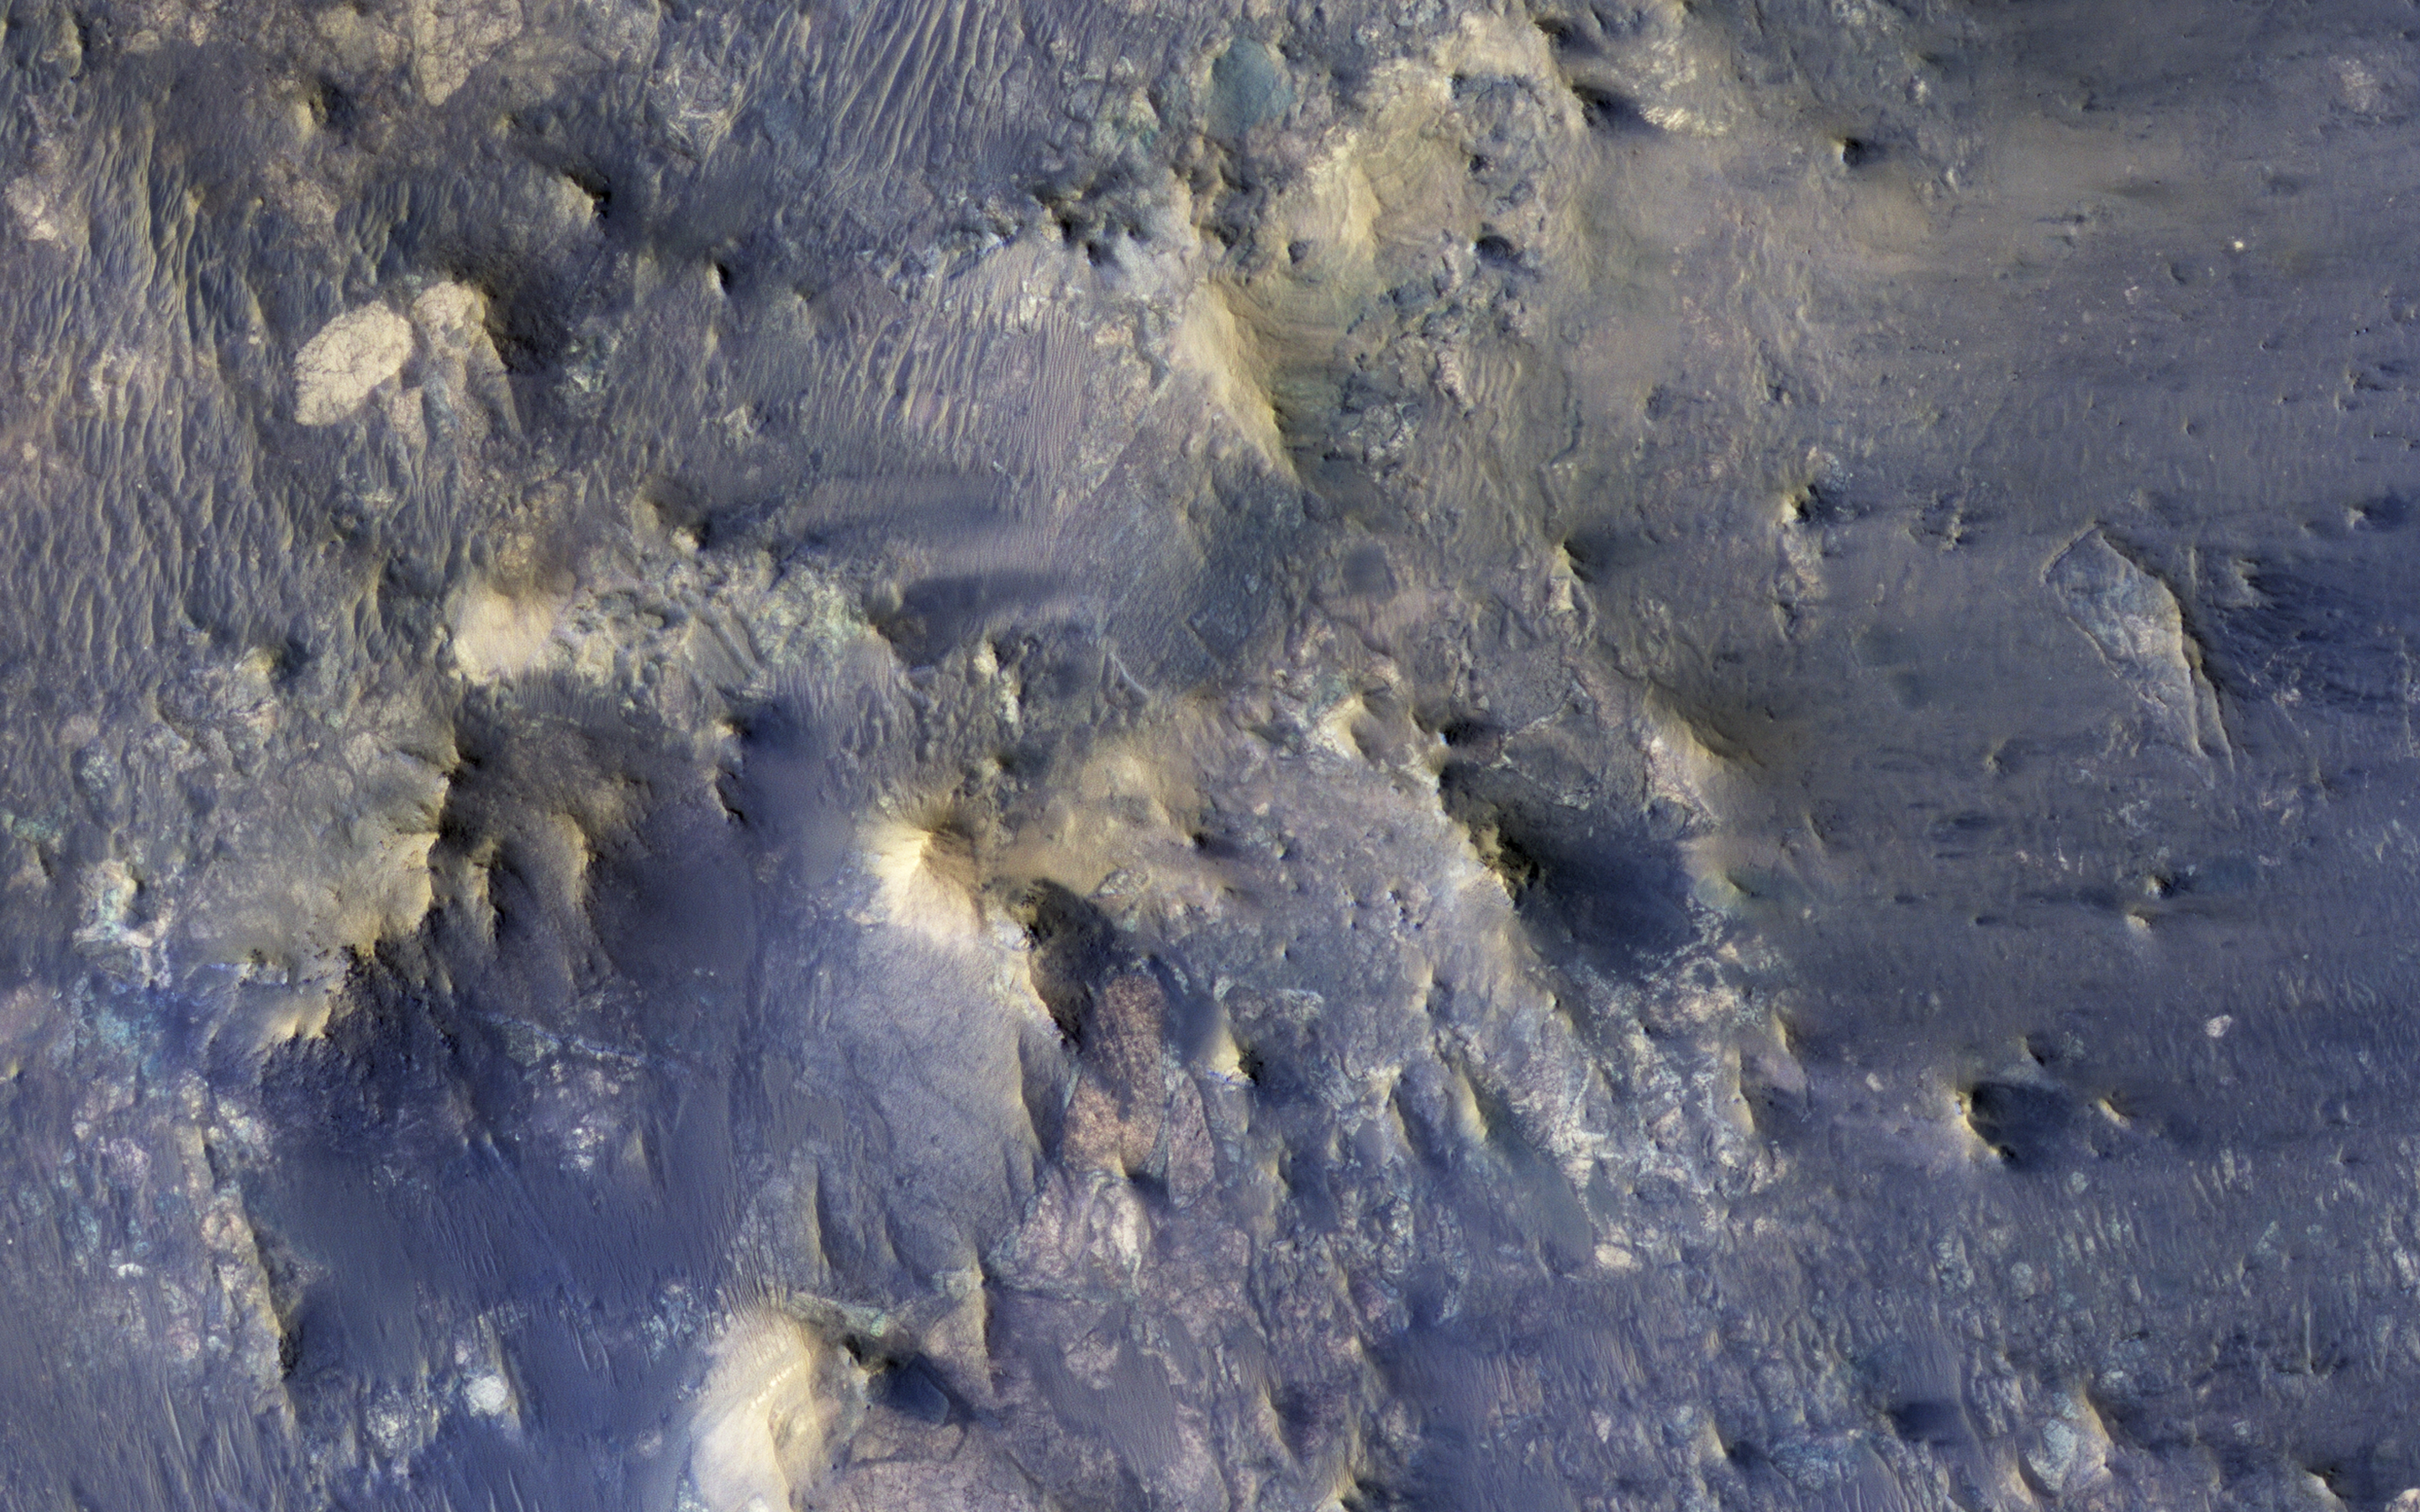

Better Preserved on Mars than on Earth

In many ways, Mars bears remarkable similarities to Earth, but in some ways it is drastically different. Scientists often use Earth as an example, or analog, to help us to understand the geologic history of the Red Planet.

As we continue to study Mars, it is vitally important to remember in what ways it differs from Earth. One very apparent way, readily observed from orbit, has to do with its preservation of numerous craters of all sizes, which are densest in its Southern hemisphere. Earth has comparatively little preserved craters — about 1,000 to 1,500 times fewer — due to very active geologic processes, especially involving water. When it comes to impact craters, there are some things that can no longer be observed on Earth, but can be observed on Mars.

This color composite shows one such example. It covers a portion of the northern central peak of an unnamed, 20-kilometer crater that contains abundant fragmental bedrock called “breccia.” The geological relationships here suggest that these breccias include ones formed by the host crater, and others formed from numerous impacts in the distant past.

Because there are fewer craters preserved on Earth, terrestrial central uplifts do not expose bedrock formed by previous craters. It may have been the case in the past, but such craters were destroyed over geologic time.

This is a stereo pair with ESP_020043_1975.

The map is projected here at a scale of 25 centimeters (9.9 inches) per pixel. [The original image scale is 28 centimeters (11 inches) per pixel (with 1 x 1 binning); objects on the order of 82 centimeters (32 inches) across are resolved.] North is up.

The University of Arizona, Tucson, operates HiRISE, which was built by Ball Aerospace & Technologies Corp., Boulder, Colo. NASA’s Jet Propulsion Laboratory, a division of Caltech in Pasadena, California, manages the Mars Reconnaissance Orbiter Project for NASA’s Science Mission Directorate, Washington.

Credit: NASA/JPL-Caltech/Univ. of Arizona